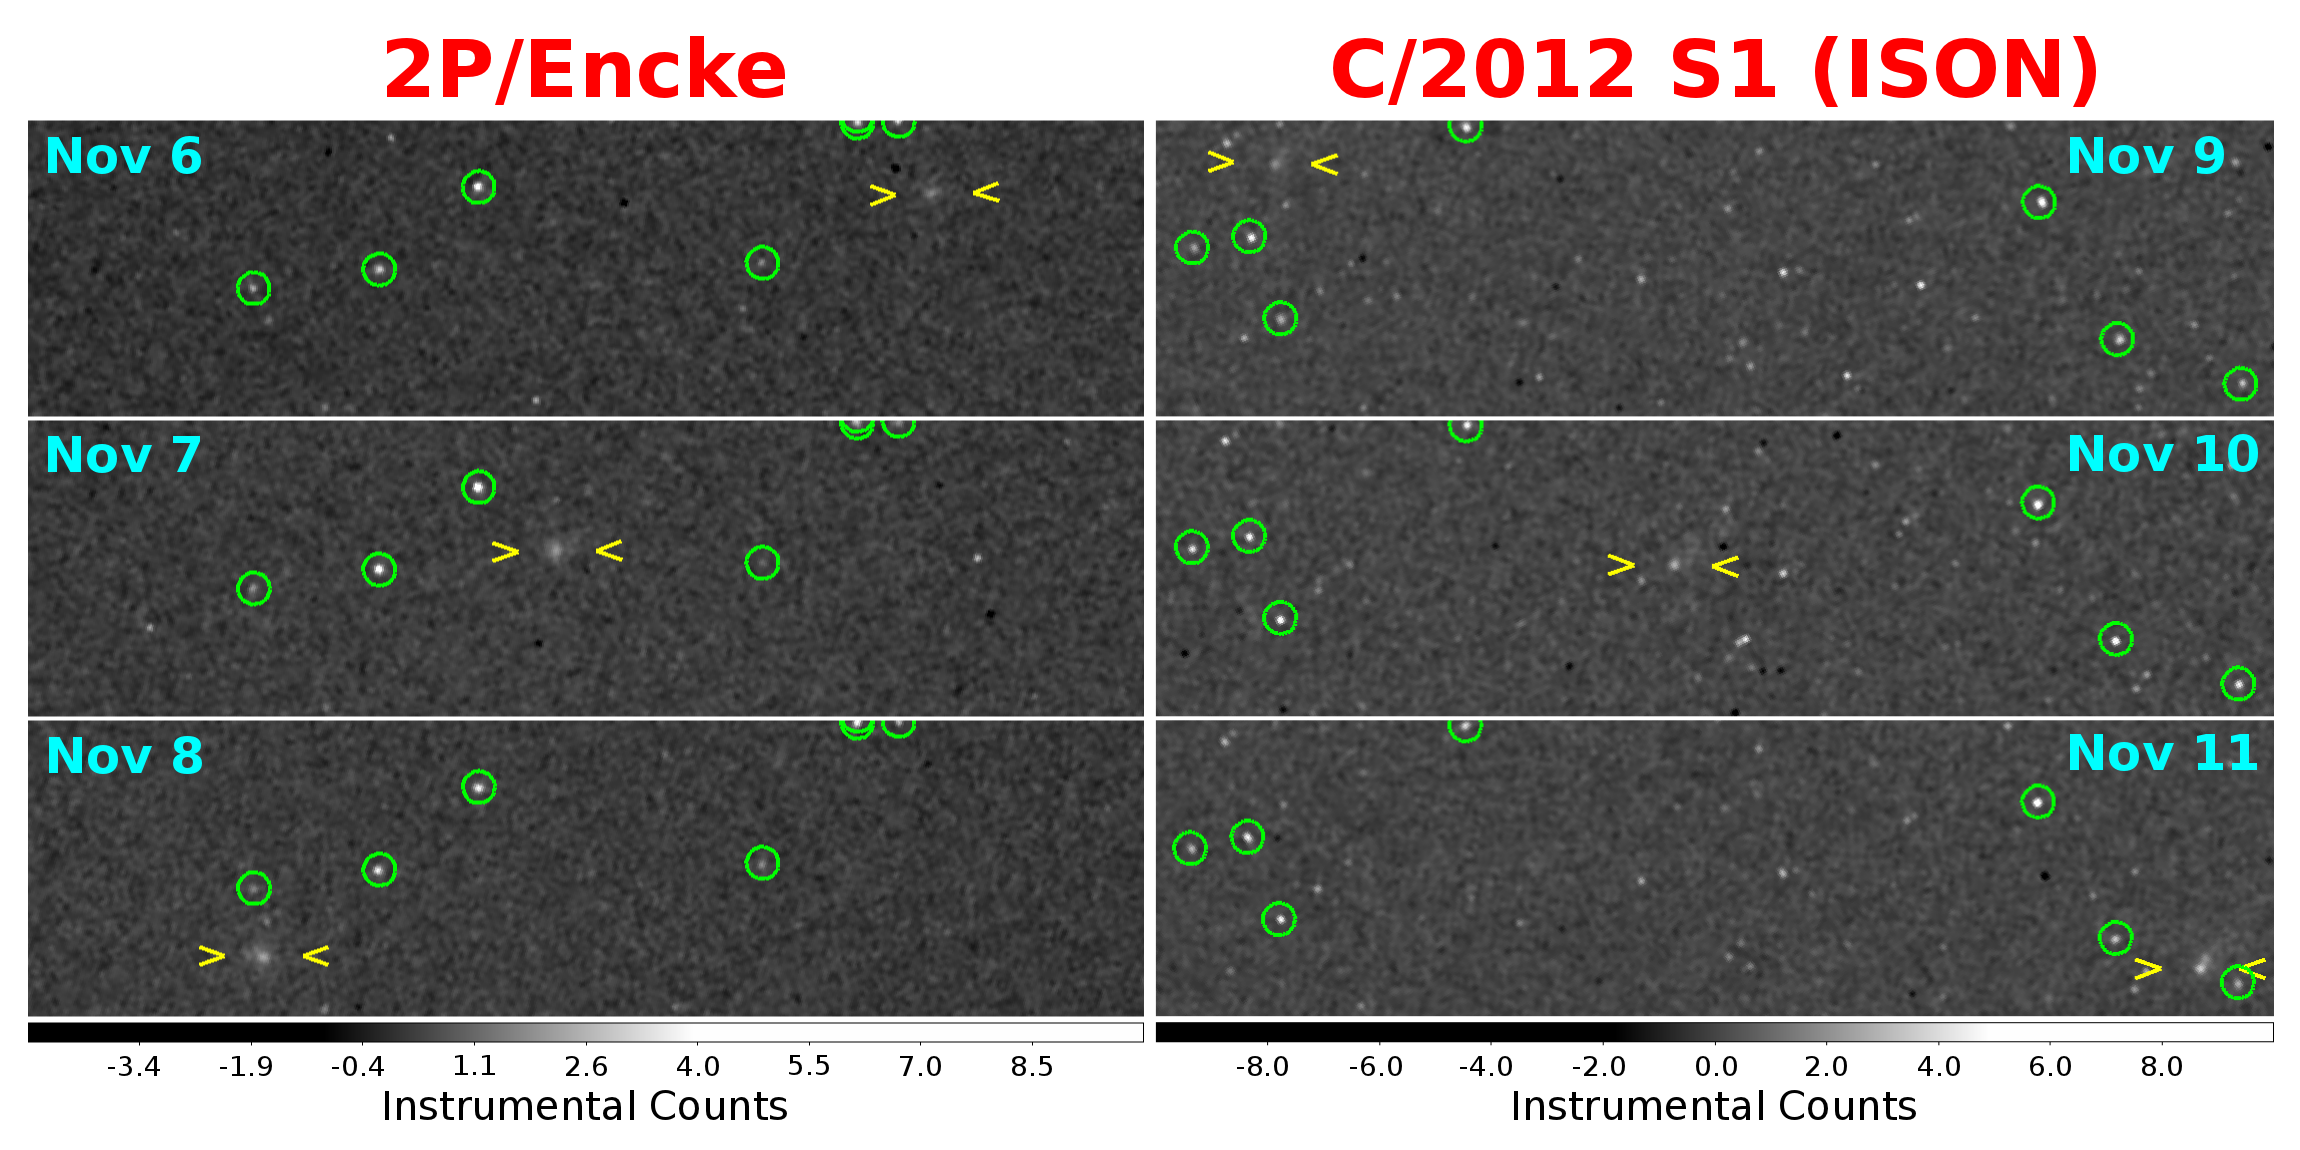

MESSENGER’s First Images of Comets Encke and ISON

As the new [sic] comet C/2012 S1 (ISON) and the well-known short-period comet 2P/Encke both approach their closest distances to the Sun later this month, they are also passing close to the MESSENGER spacecraft now orbiting the innermost planet Mercury. Just this week, both comets have brightened sufficiently to be captured in images by MESSENGER’s wide-angle camera. This figure shows, on the left, images of Encke on three successive days from November 6 to November 8; on the right, images of ISON are shown for three successive days from November 9 to November 11. Both comets appear to brighten each day (top to bottom).

Green circles indicate some of the brighter cataloged background stars in each image; yellow marks bracket the comets. The background stars are fixed in each image from top to bottom, so the motion of the comet relative to the stars is clear in each case. The images have been smoothed slightly to diminish the distracting sharp edges of the pixels.

MESSENGER is viewing these comets from a vantage point that is very different from that of observers on Earth. Comet Encke was approximately 0.5 AU from the Sun and 0.2 AU from MESSENGER when these images were taken; the same distances were approximately 0.75 AU and 0.5 AU, respectively, for ISON. More images will be obtained starting on November 16 when the comets should be both brighter and closer to Mercury.

Dates acquired: 2013 (UT): Nov. 6, 7, 8 (Encke) and Nov. 9, 10, 11 (ISON)
Image Mission Elapsed Time (MET): 26100552, 26190552, 26276500 (Encke), 26330792, 26417208, 26503610 (ISON)
Image ID: 1026100552, 1026190552, 1026276500 (Encke), 1026330792, 1026417208, 1026503610 (ISON)
Instrument: Wide Angle Camera (WAC) of the Mercury Dual Imaging System (MDIS)
WAC filter: Filter 2 (700 nm)
Resolution: 38 seconds of arc per pixel for Encke, 76 for ISON
Scale: Each tile: 2.85 deg. wide by 0.745 deg. high (Encke), 5.7 deg. wide by 1.49 deg. high (ISON)

The MESSENGER spacecraft is the first ever to orbit the planet Mercury, and the spacecraft’s seven scientific instruments and radio science investigation are unraveling the history and evolution of the Solar System’s innermost planet. MESSENGER acquired over 150,000 images and extensive other data sets. MESSENGER is capable of continuing orbital operations until early 2015.

For information regarding the use of images, see the MESSENGER image use policy.

Credit: NASA/Johns Hopkins University Applied Physics Laboratory/Carnegie Institution of Washington/Southwest Research Institute